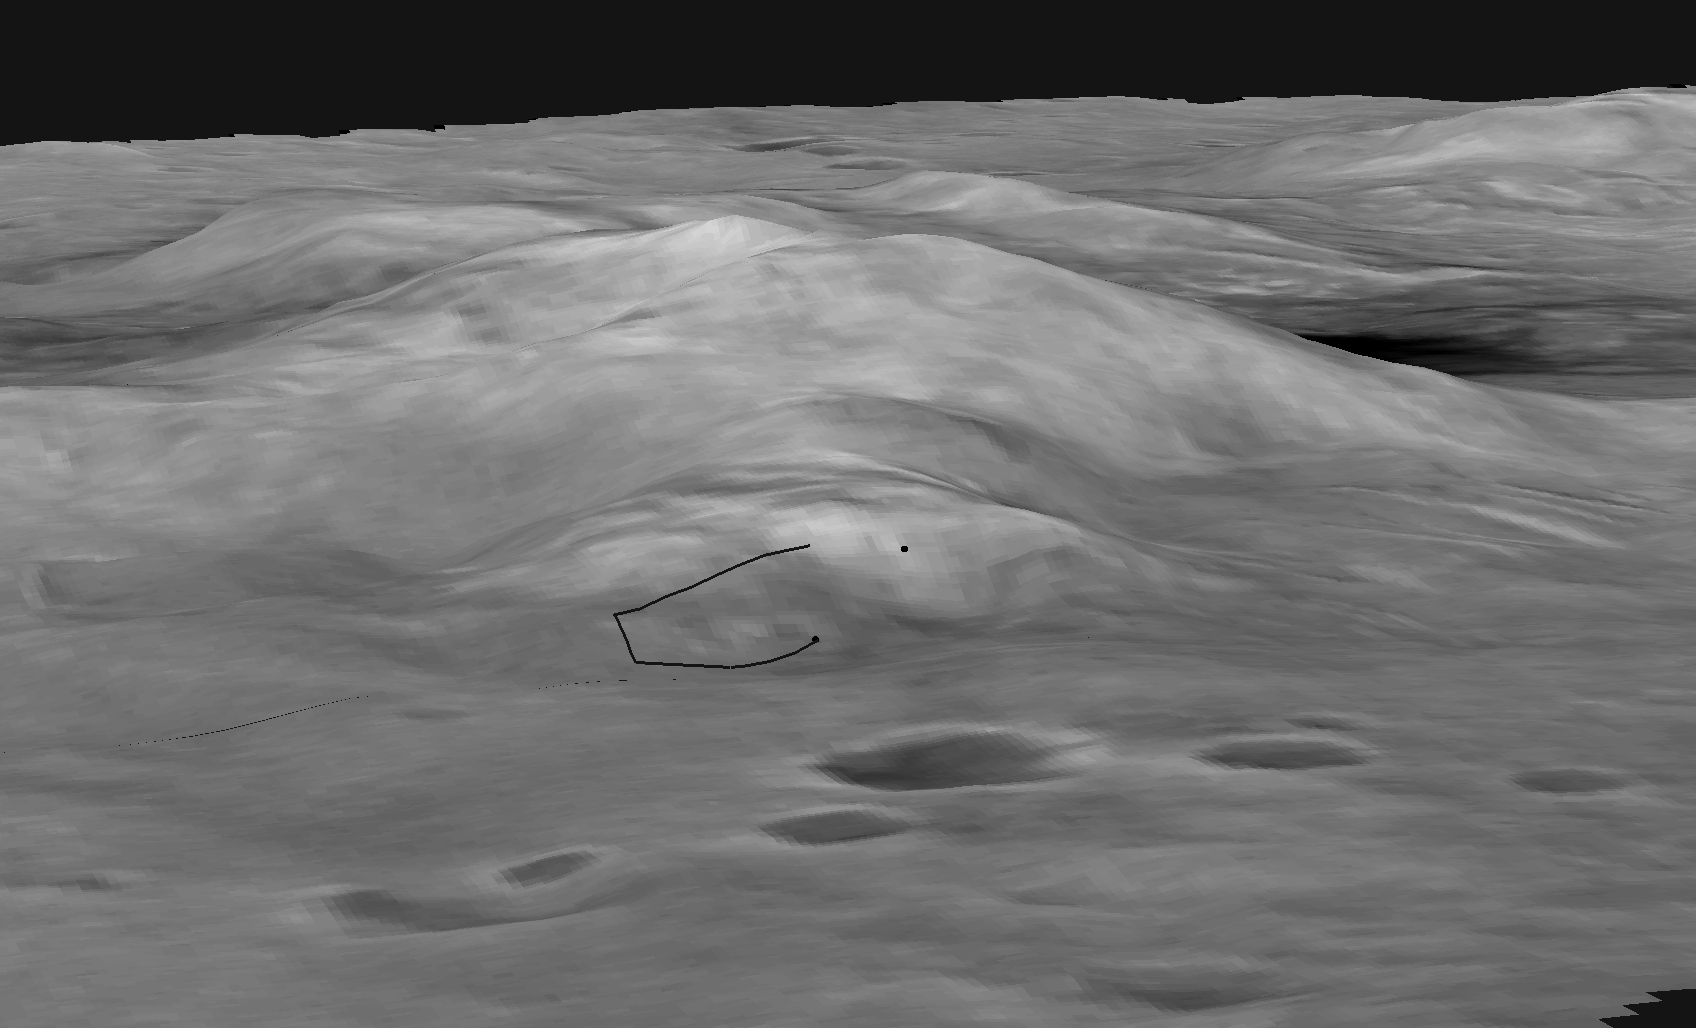

Spirit’s Course

This digital elevation map shows the topography of the “Columbia Hills,” just in front of the Mars Exploration Rover Spirit’s current position. Rover planners have plotted the safest route for Spirit to climb to the front hill, called “West Spur.” The black line in the middle of the image represents the rover’s traverse path, which starts at “Hank’s Hollow” and ends at the top of “West Spur.” Scientists are sending Spirit up the hill to investigate the interesting rock outcrops visible in images taken by the rover. Data from the Mars Orbital Camera on the orbiting Mars Global Surveyor were used to create this 3-D map.

In figure 1, the digital map shows the slopes of the “Columbia Hills,” just in front of the Mars Exploration Rover Spirit’s current position. Colors indicate the slopes of the hills, with red areas being the gentlest and blue the steepest. Rover planners have plotted the safest route for Spirit to climb the front hill, called “West Spur.” The path is indicated here with a curved black line. Stereo images from the Mars Orbital Camera on the orbiting Mars Global Surveyor were used to create this 3-D map.

In figure 2, the map shows the north-facing slopes of the “Columbia Hills,” just in front of the Mars Exploration Rover Spirit’s current position. Bright areas indicate surfaces sloping more toward the north than dark areas. To reach the rock outcrop at the top of the hill, engineers will aim to drive the rover around the dark areas, which would yield less solar power. The curved black line in the middle represents the rover’s planned traverse path.

Credit: NASA/JPL/USGS/MSSS